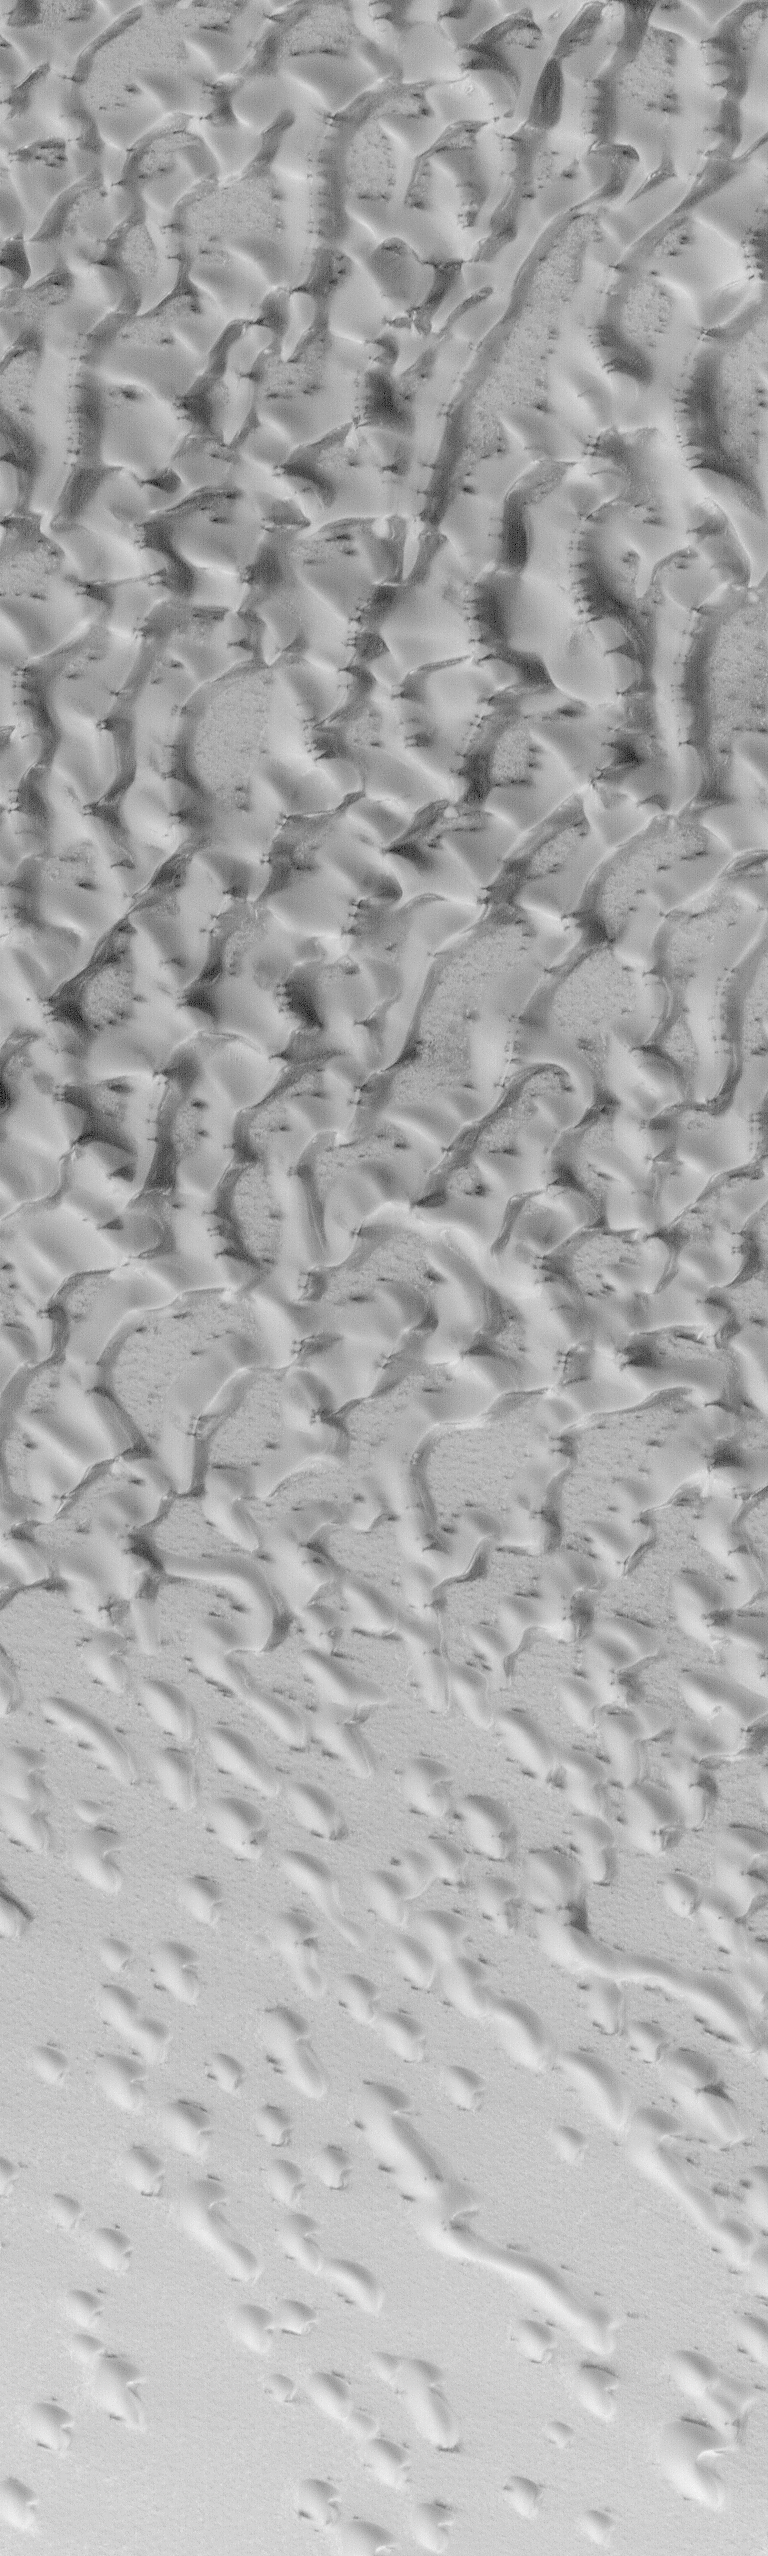

Frosted North Polar Sand Dunes in Early Spring

Another spring has “sprung” in the northern hemisphere of Mars! Northern spring began in June 2000, and as we approach August 2000, sunlight is now illuminating most of the north polar cap each day. This is the second northern spring that MOC has viewed–we’ve now seen, in selected areas, a full Mars year of atmospheric and surface conditions. Although the pictures do not cover the exact same area, pictures from exactly two Earth years ago (26 July 1998) show very similar features in the north circum-polar dune field (see Spring Time View of North Polar Sand Dunes).

At this time, frost left-over from the recent winter is slowly subliming away to expose underlying northern plains and sand dune surfaces. The picture above shows a frost-covered portion of the vast dune fields that surround the north polar cap as they appeared on July 22, 2000. In summer, the dunes are dark, but in winter and early spring they are covered with bright frost. Small dark spots and streaks indicate areas where the frost has begun to disappear. This Mars Global Surveyor Mars Orbiter Camera image covers an area 2.3 km (1.4 mi) wide by 7.7 km (4.8 mi) long near 78°N, 107°W and is illuminated from the lower left.

Credit: NASA/JPL/MSSS